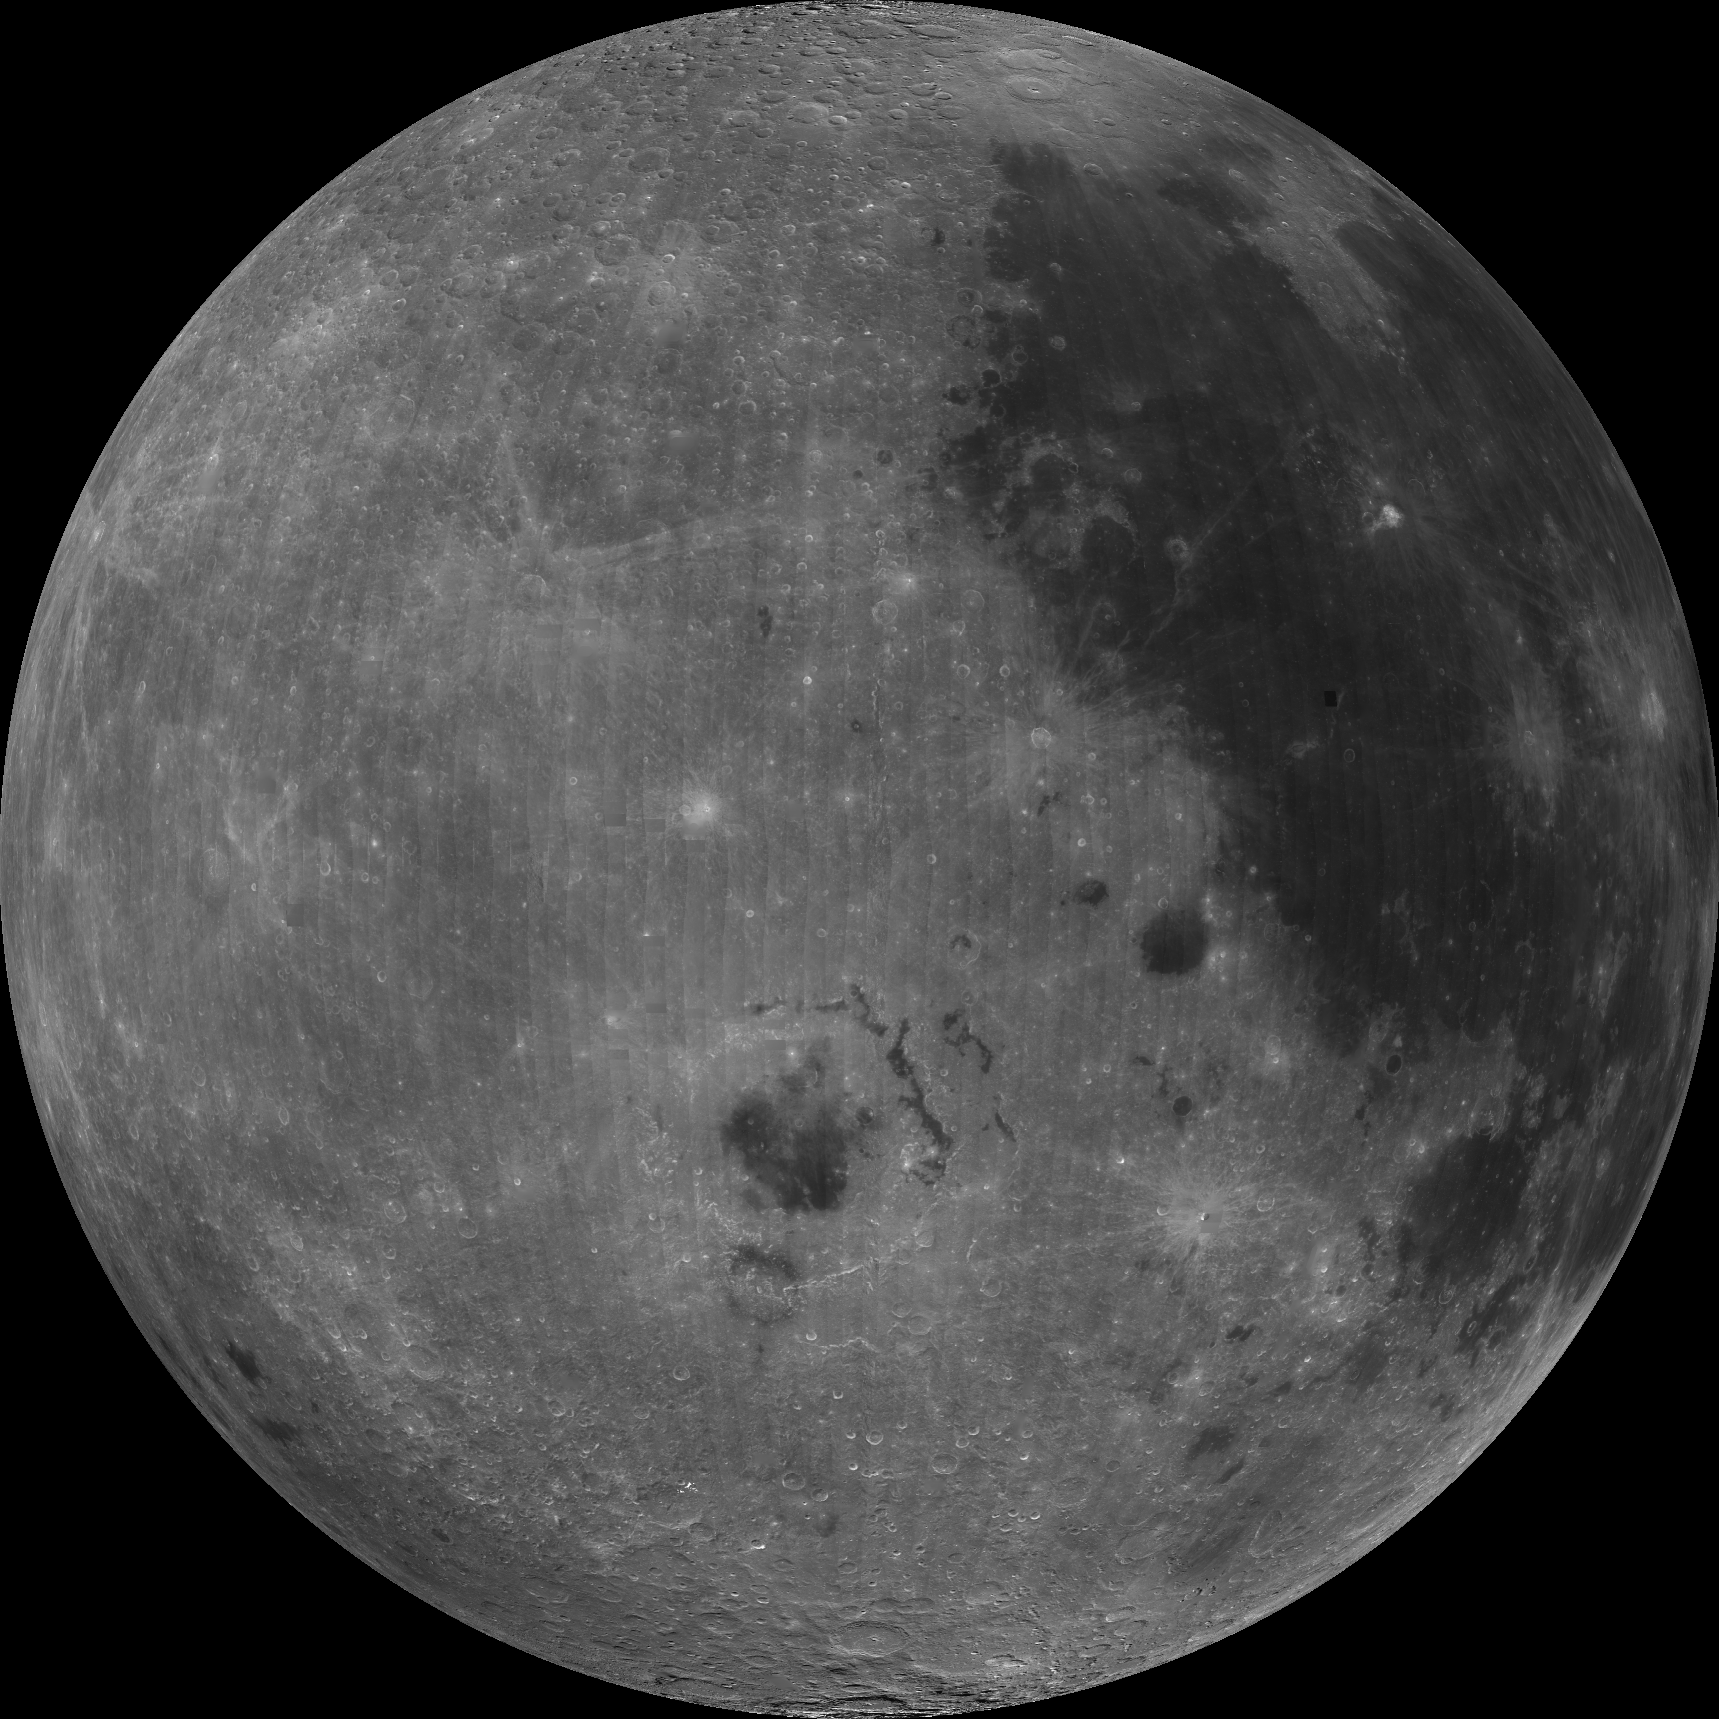

West Limb View of Earth’s Moon as Seen by the Clementine Spacecraft

About 50,000 Clementine images were processed to produce the four orthographic views of the Moon. Images PIA00302, PIA00303, PIA00304, and PIA00305 show albedo variations (normalized brightness or reflectivity) of the surface at a wavelength of 750 nm (just longward of visible red). The image projection is centered at 0 degree latitude and 270 degrees longitude. Maria Orientale (ringed feature just below image center) is just visible from Earth on the extreme western edge of the nearside of the Moon. Oceanus Procellarum (large dark albedo area in upper right of image) is a familiar nearside feature as seen from Earth.

Credit: NASA/JPL/USGS